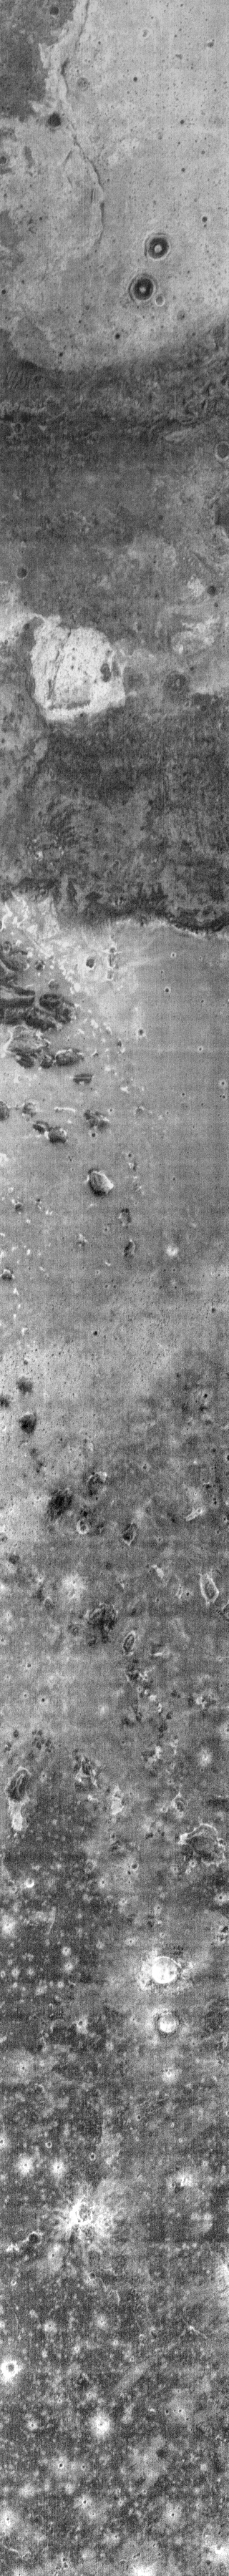

THEMIS ART #83

Tilt your head to the right to “see” the frowning ghost with prominent eyes. This nighttime infrared image shows part of the region of outwash where Mawrth Vallis empties into Chryse Planitia. The dark regions are colder than the bright regions. At night rock retains heat better than dust, so the dark “eyes” are small craters with dust on the floors surrounding a rocky central peak or pit.

Image information: IR instrument. Latitude 26.4N, Longitude 339.4E. 103 meter/pixel resolution.

Please see the THEMIS Data Citation Note for details on crediting THEMIS images.

Note: this THEMIS visual image has not been radiometrically nor geometrically calibrated for this preliminary release. An empirical correction has been performed to remove instrumental effects. A linear shift has been applied in the cross-track and down-track direction to approximate spacecraft and planetary motion. Fully calibrated and geometrically projected images will be released through the Planetary Data System in accordance with Project policies at a later time.

NASA’s Jet Propulsion Laboratory manages the 2001 Mars Odyssey mission for NASA’s Office of Space Science, Washington, D.C. The Thermal Emission Imaging System (THEMIS) was developed by Arizona State University, Tempe, in collaboration with Raytheon Santa Barbara Remote Sensing. The THEMIS investigation is led by Dr. Philip Christensen at Arizona State University. Lockheed Martin Astronautics, Denver, is the prime contractor for the Odyssey project, and developed and built the orbiter. Mission operations are conducted jointly from Lockheed Martin and from JPL, a division of the California Institute of Technology in Pasadena.

Credit: NASA/JPL/ASU